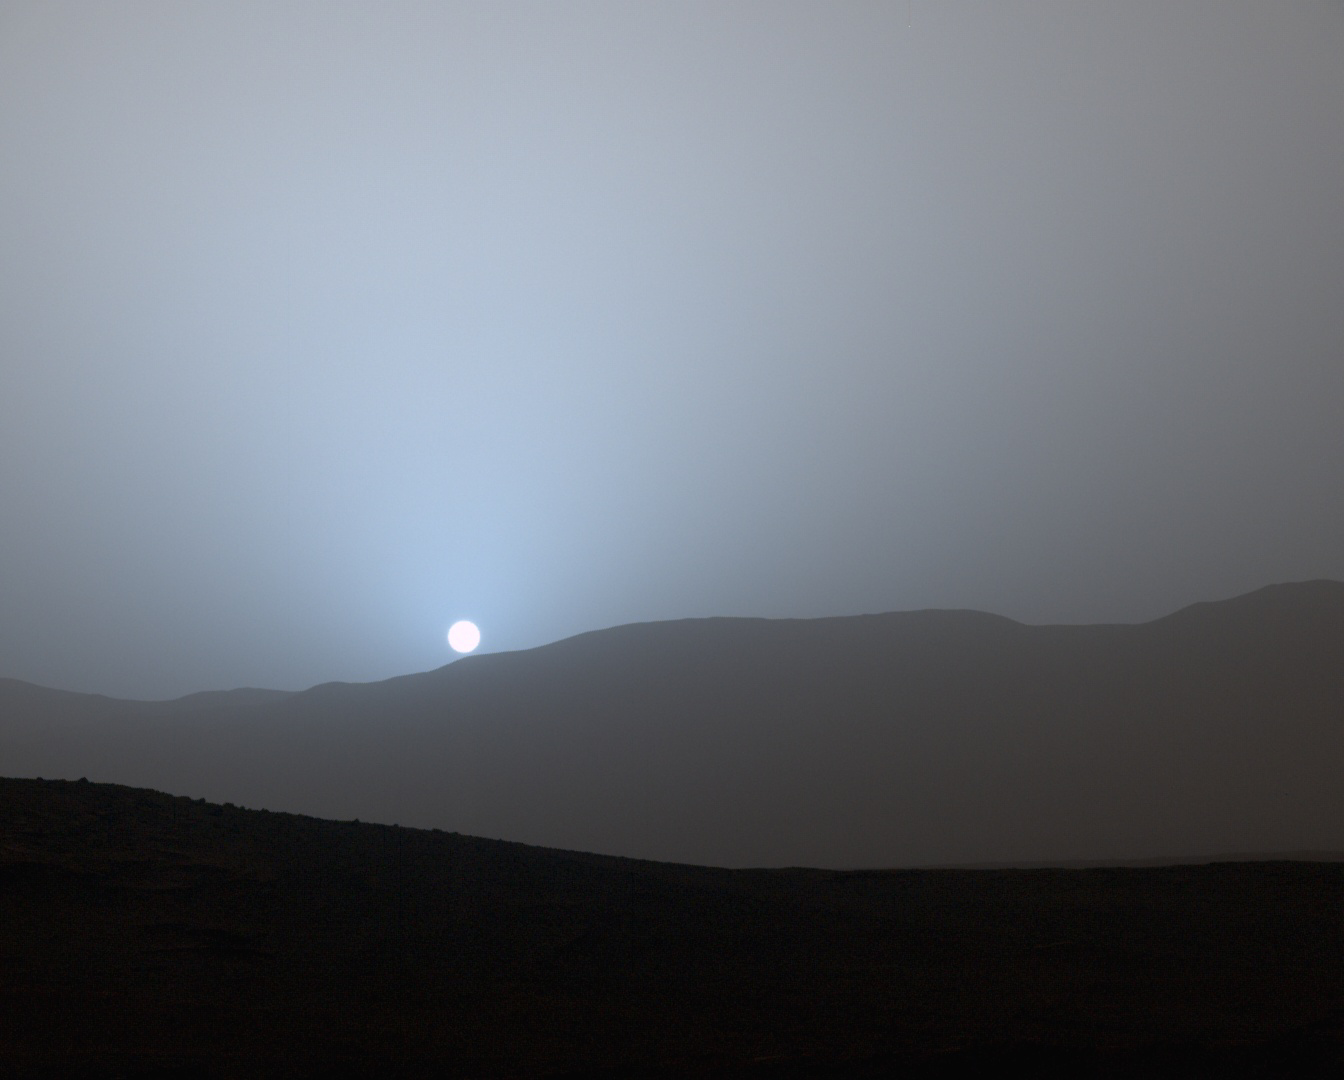

Sunset in Mars’ Gale Crater

NASA’s Curiosity Mars rover recorded this view of the sun setting at the close of the mission’s 956th Martian day, or sol (April 15, 2015), from the rover’s location in Gale Crater.

This was the first sunset observed in color by Curiosity. The image comes from the left-eye camera of the rover’s Mast Camera (Mastcam). The color has been calibrated and white-balanced to remove camera artifacts. Mastcam sees color very similarly to what human eyes see, although it is actually a little less sensitive to blue than people are.

Dust in the Martian atmosphere has fine particles that permit blue light to penetrate the atmosphere more efficiently than longer-wavelength colors. That causes the blue colors in the mixed light coming from the sun to stay closer to sun’s part of the sky, compared to the wider scattering of yellow and red colors. The effect is most pronounced near sunset, when light from the sun passes through a longer path in the atmosphere than it does at mid-day.

Malin Space Science Systems, San Diego, built and operates the rover’s Mastcam. NASA’s Jet Propulsion Laboratory, a division of the California Institute of Technology, Pasadena, manages the Mars Science Laboratory Project for NASA’s Science Mission Directorate, Washington. JPL designed and built the project’s Curiosity rover.

Credit: NASA/JPL-Caltech/MSSS/Texas A&M Univ.